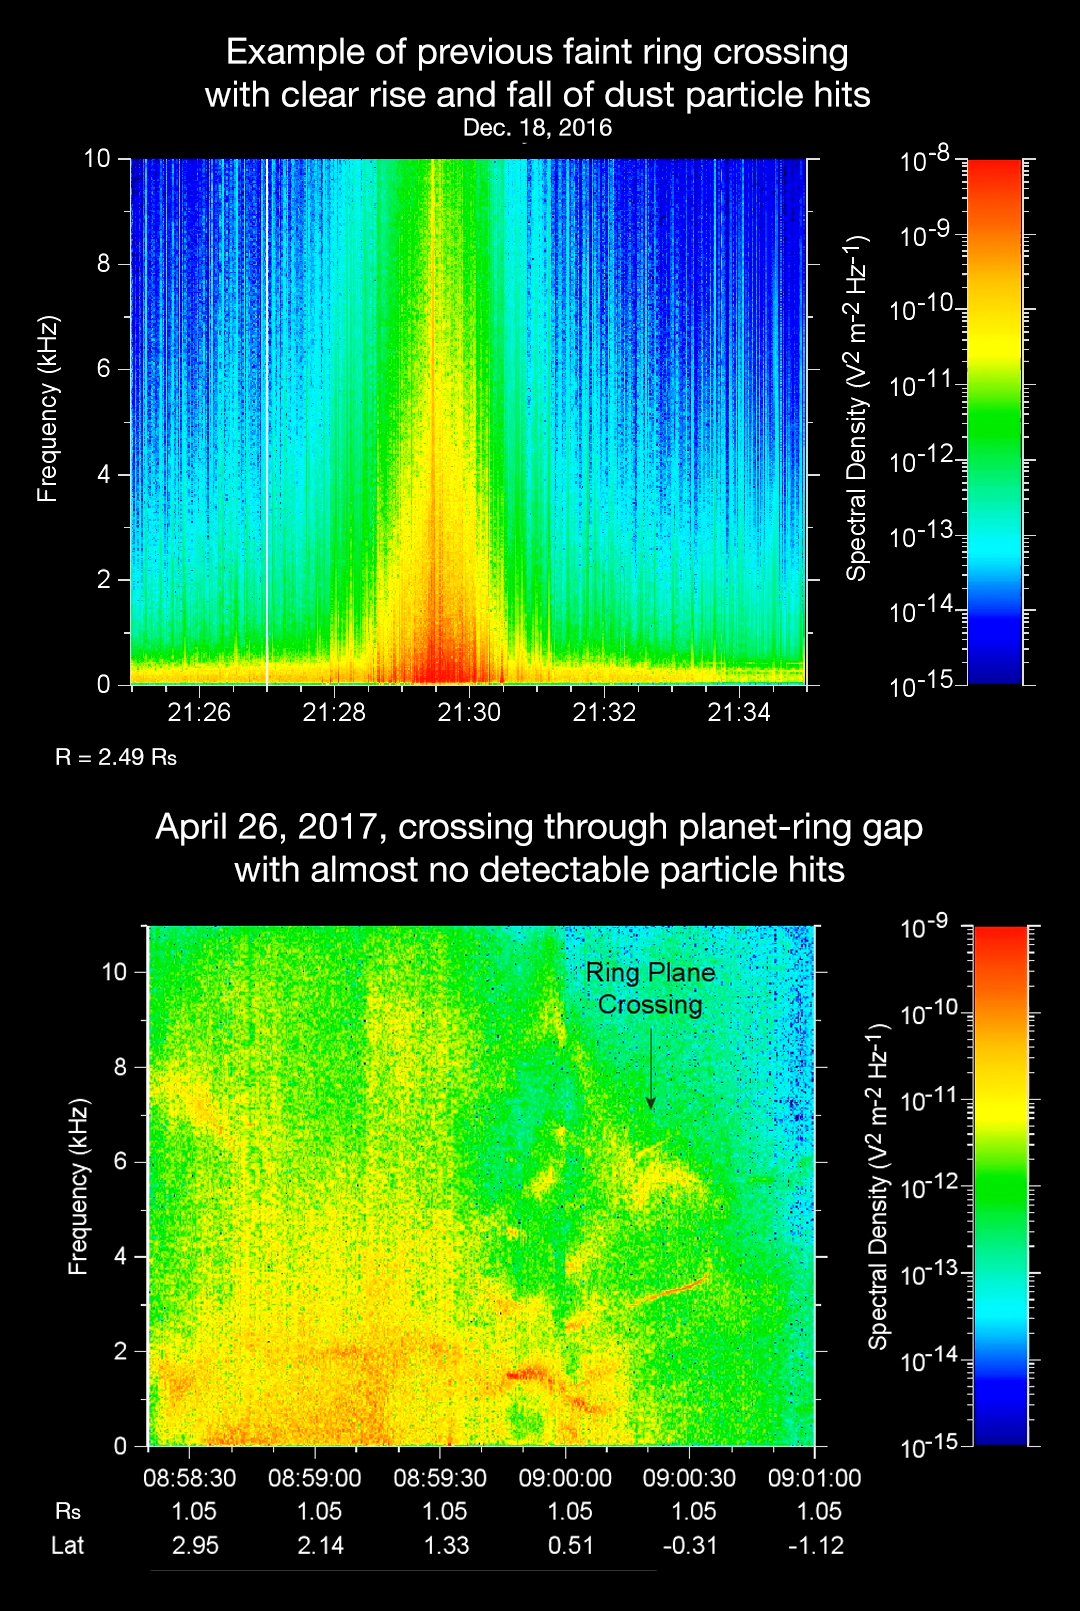

The Sound of Science: Comparison of Cassini Ring Crossings

The sounds and spectrograms in these two videos represent data collected by the Radio and Plasma Wave Science, or RPWS, instrument on NASA’s Cassini spacecraft, as it crossed the plane of Saturn’s rings on two separate orbits.

As tiny, dust-sized particles strike Cassini and the three 33-foot-long (10-meter-long), RPWS antennas, the particles are vaporized into tiny clouds of plasma, or electrically excited gas. These tiny explosions make a small electrical signal (a voltage impulse) that RPWS can detect. Researchers on the RPWS team convert the data into visible and audio formats, like those seen here, for analysis. Ring particle hits sound like pops and cracks in the audio.

The first video (top image in the montage) was made using RPWS data from a ring plane crossing on Dec. 18, 2016, when the spacecraft passed through the faint, dusty Janus-Epimetheus ring (see PIA08328 for an image that features this ring). This was during Cassini’s 253rd orbit of Saturn, known as Rev 253. As is typical for this sort of ring crossing, the number of audible pops and cracks rises to a maximum around the time of a ring crossing and trails off afterward. The peak of the ring density is obvious in the colored display at the red spike.

The second video (bottom image in the montage) was made using data RPWS collected as Cassini made the first dive through the gap between Saturn and its rings as part of the mission’s Grand Finale, on April 26, 2017. Very few pops and cracks are audible in this data at all.

In comparing the two data sets, it is apparent that while Cassini detected many ring-particles striking Cassini when passing through the Janus-Epimetheus ring, the first Grand Finale crossing — in stark contrast — was nearly particle free. The unexpected finding that the gap is so empty is a new mystery that scientists are eager to understand.

On April 26, 2017, Cassini dove through the previously unexplored ring-planet gap at speeds approaching 75,000 mph (121,000 kph), using its large, dish-shaped high-gain antenna (or HGA) as a shield to protect the rest of the spacecraft and its instruments from potential impacts by small, icy ring particles. Two of Cassini’s instruments, the magnetometer and RPWS, extend beyond the protective antenna dish, and were exposed to the particle environment during the dive.

The Cassini team used this data from RPWS, along with inputs from other components on the spacecraft, to make the decision of whether the HGA would be needed as a shield on most future Grand Finale dives through the planet-ring gap. Based on these inputs the team determined this protective measure would not be needed, allowing the team’s preferred mode of science operations to proceed, with Cassini able to point its science instruments in any direction necessary to obtain scientists’ desired observations. (Four of the 21 remaining dives pass through the inner D ring. The mission had already planned to use the HGA as a shield for those passes.)

The colors on the spectrogram indicate the emitted power of the radio waves, with red as the most powerful. Time is on the x-axis, and frequency of the radio waves is on the y-axis.

The audible whistle in the April 26 data, just before ring plane crossing, is due to a type of plasma wave that will be the subject of further study. In addition, there is an abrupt change beginning at the 09:00:00 mark on the spectrogram that represents a change in the RPWS antenna’s operational configuration (from monopole mode to dipole mode).

The Cassini-Huygens mission is a cooperative project of NASA, the European Space Agency and the Italian Space Agency. NASA’s Jet Propulsion Laboratory, a division of Caltech in Pasadena, Calif. manages the mission for NASA’s Science Mission Directorate, Washington, D.C. The radio and plasma wave science team is based at the University of Iowa, Iowa City.

Credit: NASA/JPL-Caltech/University of Iowa